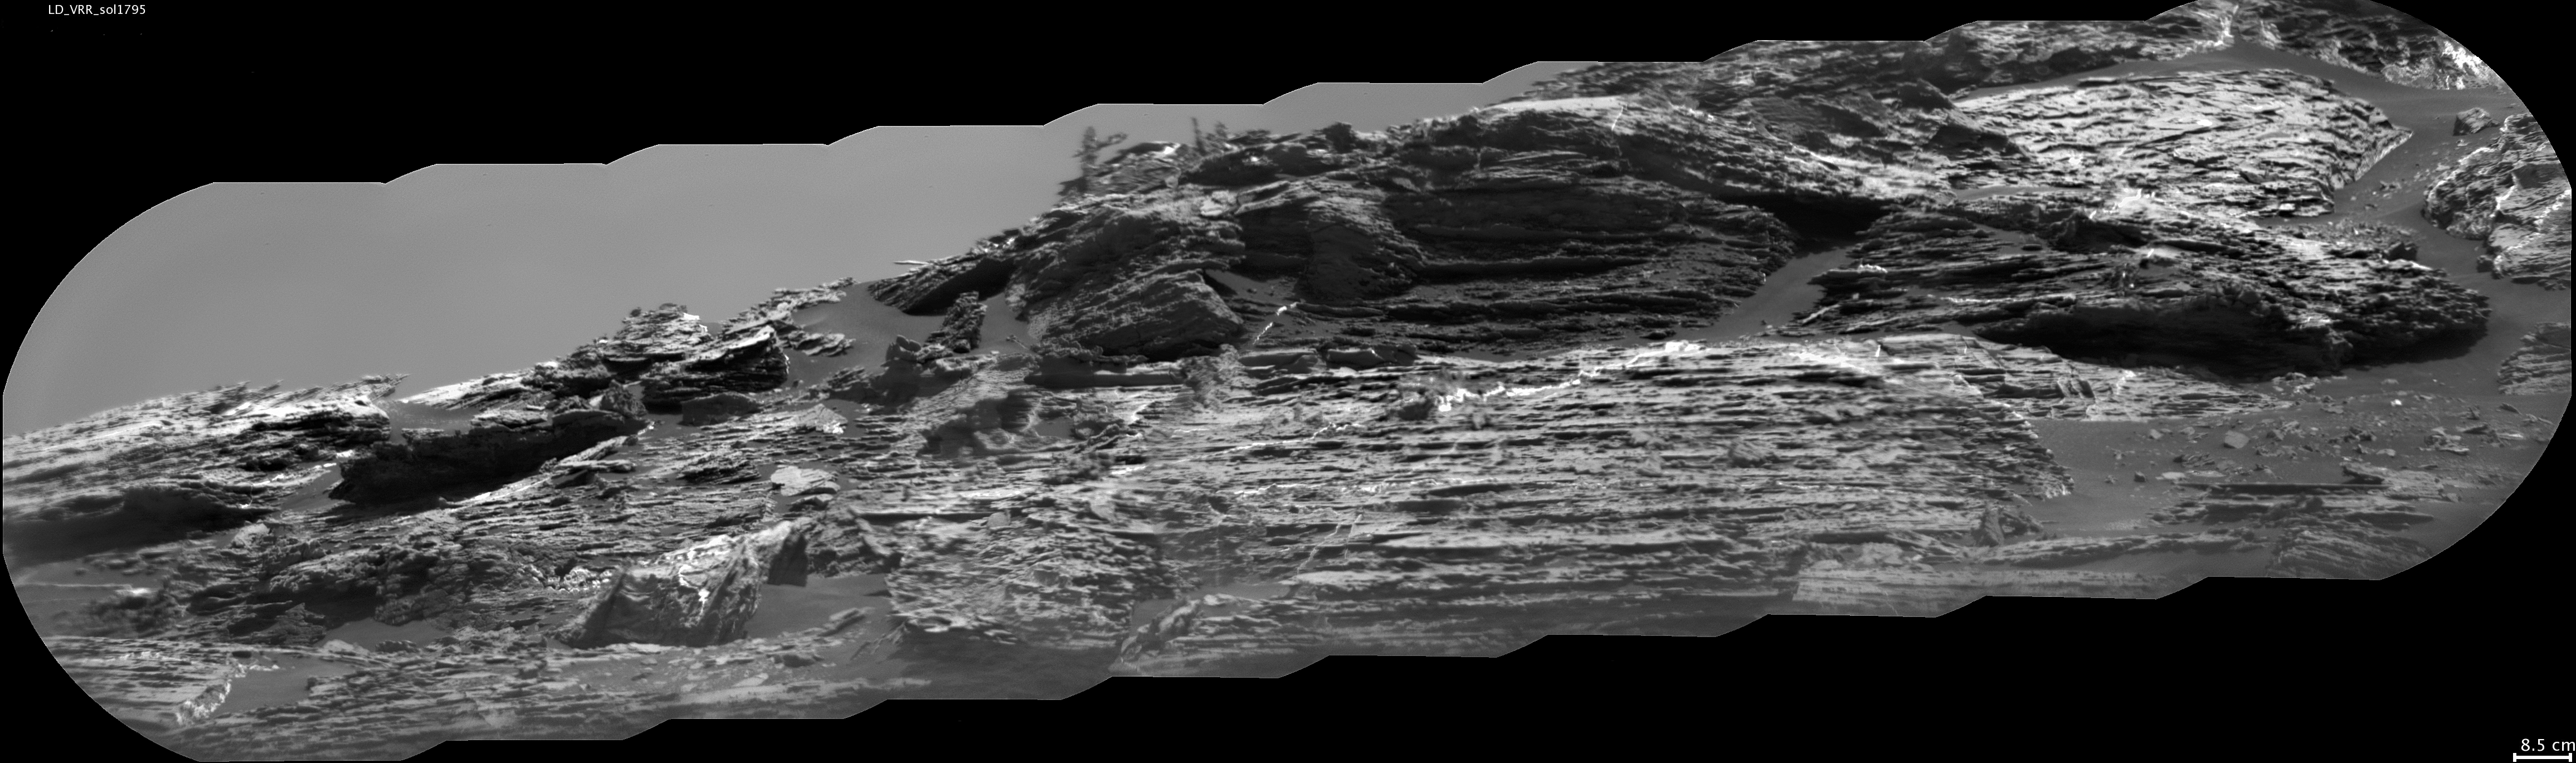

Erosion Effects on ‘Vera Rubin Ridge,’ Mars

This view of “Vera Rubin Ridge” from the Chemistry and Camera (ChemCam) instrument on NASA’s Curiosity Mars rover shows sedimentary layers, mineral veins and effects of wind erosion.

This area of lower Mount Sharp became a ridge by being more resistant to erosion than neighboring portions of the layered mountain. Here, the wind has eroded portions of the outcrop in unusual ways, so that elongated rock fragments can be seen protruding into the sky.

ChemCam’s telescopic Remote Micro-Imager took the 10 component images of this mosaic on Aug. 24, 2017, during the 1,795th Martian day, or sol, of Curiosity’s work on Mars. The camera was about 141 feet (43 meters) away from the pictured portion of the ridge. The rover’s location at the time, in relation to the ridge, is shown in a Sol 1794 traverse map. The scale bar at lower right indicates how wide a feature 3.3 inches (8.5 centimeters) in width would look in the middle portion of the scene.

ChemCam is one of 10 instruments in Curiosity’s science payload. The U.S. Department of Energy’s Los Alamos National Laboratory, in Los Alamos, New Mexico, developed ChemCam in partnership with scientists and engineers funded by the French national space agency (CNES), the University of Toulouse and the French national research agency (CNRS).

Credit: NASA/JPL-Caltech/CNES/CNRS/LANL/IRAP/IAS/LPGN